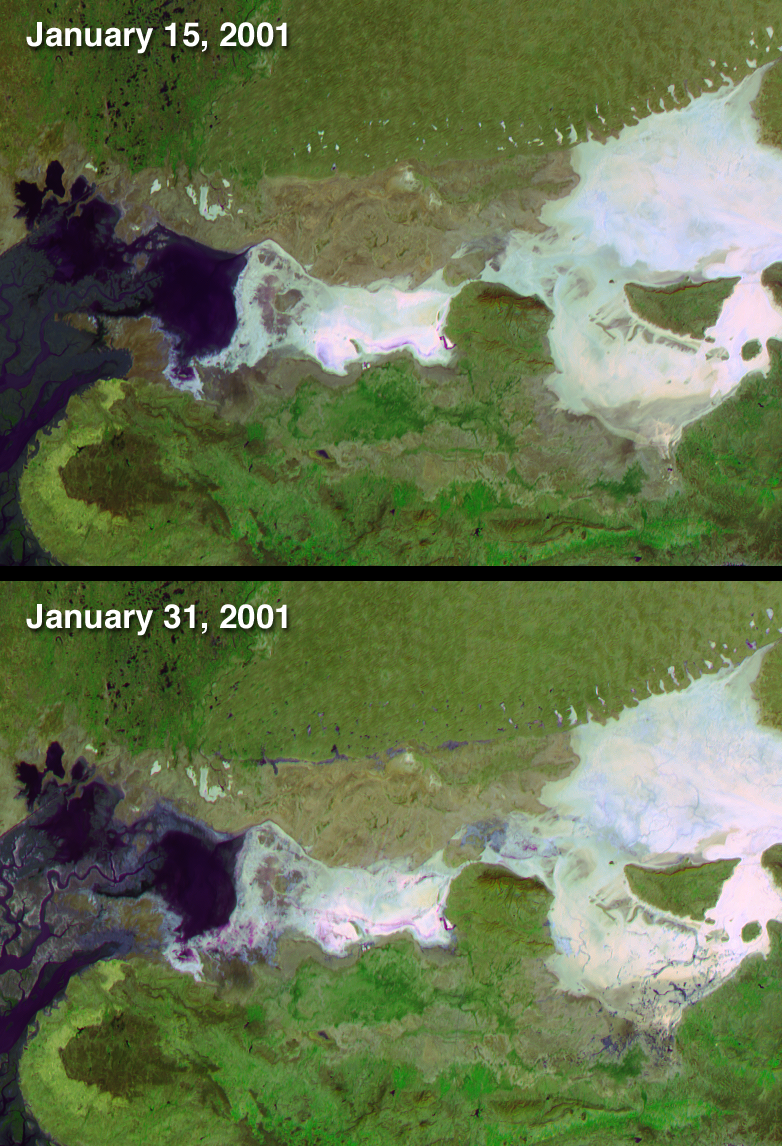

Dewatering Effects from the Gujarat earthquake

On January 26, 2001, when India’s Republic Day is normally celebrated, a devastating earthquake hit the state of Gujarat. About 20,000 people died and millions were injured throughout the region. The earthquake had a magnitude of 7.7 on the Richter scale. After the earthquake, local residents reported a mixture of water and sediments fountaining from the Earth. These effects, referred to as dewatering, can result from intense groundshaking by strong earthquakes in regions with shallow water tables. Scientists initially observed dewatering in parts of the Rann of Kutch (a large salt pan in northern Gujarat), and in areas close to the earthquake epicenter. Recent research utilizes the unique capabilities of the Multi-angle Imaging SpectroRadiometer (MISR) instrument to observe earthquake-related dewatering over a broader area (related story). This research is published in the February 4, 2003 issue of EOS Transactions of the American Geophysical Union.

These two false-color MISR images were acquired before and after the event, on January 15 and 31, respectively. The earthquake epicenter was located about 80 kilometers east of the city of Bhuj, situated in the lower part of the images. The later image depicts numerous areas where groundwater flowed up to the surface, including within the Rann of Kutch, as well as near the Indo-Pakistani border. These regions of earthquake-associated surface water are apparent up to 200 kilometers from the earthquake’s epicenter. Water was observed in many remote areas, especially near the Indo-Pakistani border, which were not easily accessible to survey teams on the ground.

Changes in reflection at different view angles and in the near-infrared spectral region assist with the identification of surface water, which appears here in shades of blue and purple. In these visualizations, data from the red band of MISR’s most obliquely backward and forward-viewing cameras are displayed as red and blue, respectively, and data from the near-infrared band of MISR’s vertically-downward viewing (nadir) camera are displayed as green. Water bodies tend to be more absorbing in the near-infrared, and to be brighter in the view acquired by the more sun-facing (in this case, the 70-degree forward) camera. This combination enhances the ability to distinguish wet surfaces. True color and multi-angle visualizations of these data were also released in April 2001 (see PIA03403 or MISR Site).

The Multi-angle Imaging SpectroRadiometer observes the daylit Earth continuouslyand every 9 days views the entire globe between 82 degrees north and 82 degrees south latitude. This data product was generated from a portion of the imagery acquired during Terra orbits 5736 and 5969. The panels cover an area of 215 kilometers x 156 kilometers, and utilize data from blocks 71 to 72 within World Reference System-2 path 151.
Text acknowledgment: Clare Averill (Acro Service Corporation/Jet Propulsion Laboratory), David J. Diner (Jet Propulsion Laboratory).

Credit: NASA/GSFC/LaRC/JPL, MISR Team.